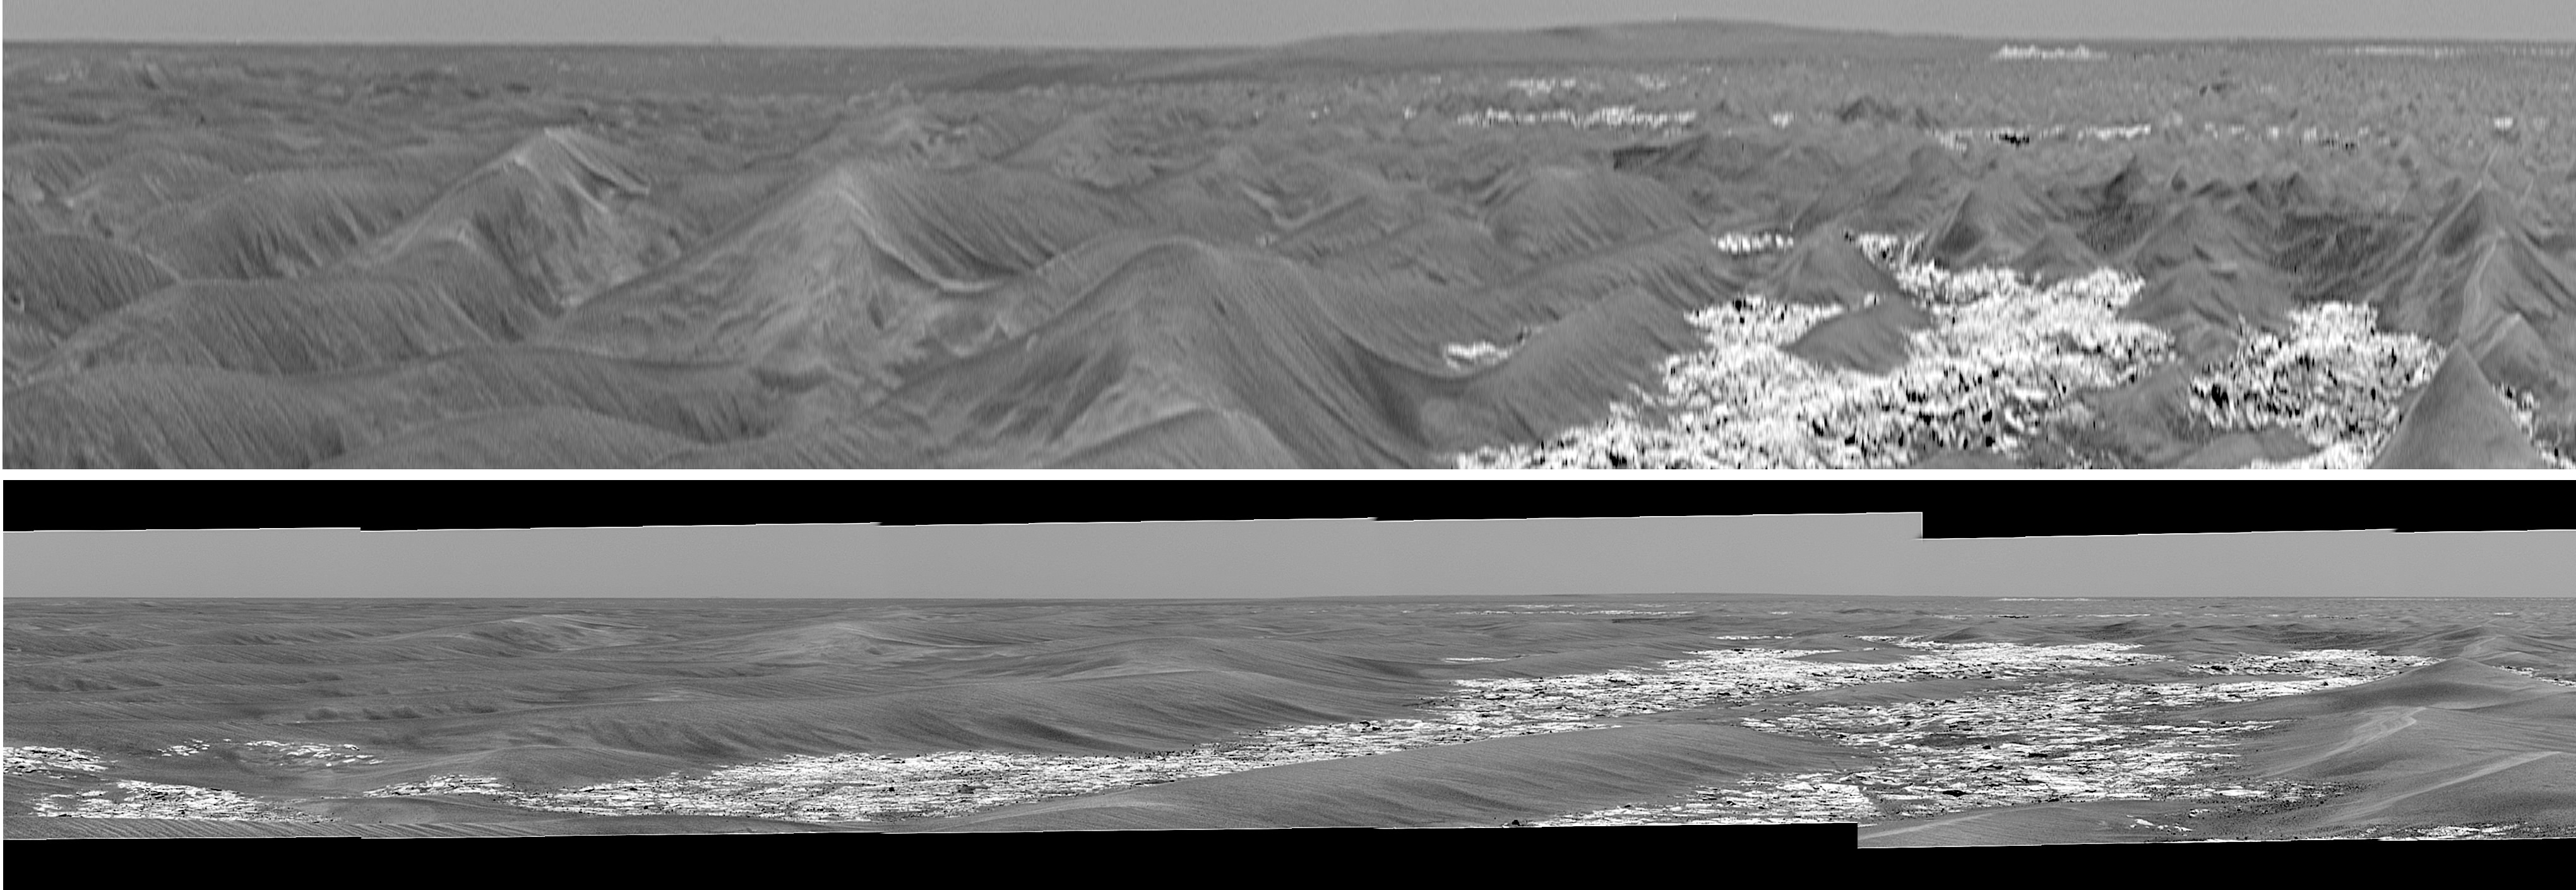

Stretched View Showing ‘Victoria’

Stretched View Showing ‘Victoria’

This pair of images from the panoramic camera on NASA’s Mars Exploration Rover Opportunity served as initial confirmation that the two-year-old rover is within sight of “Victoria Crater,” which it has been approaching for more than a year. Engineers on the rover team were unsure whether Opportunity would make it as far as Victoria, but scientists hoped for the chance to study such a large crater with their roving geologist. Victoria Crater is 800 meters (nearly half a mile) in diameter, about six times wider than “Endurance Crater,” where Opportunity spent several months in 2004 examining rock layers affected by ancient water.

When scientists using orbital data calculated that they should be able to detect Victoria’s rim in rover images, they scrutinized frames taken in the direction of the crater by the panoramic camera. To positively characterize the subtle horizon profile of the crater and some of the features leading up to it, researchers created a vertically-stretched image (top) from a mosaic of regular frames from the panoramic camera (bottom), taken on Opportunity’s 804th Martian day (April 29, 2006).

The stretched image makes mild nearby dunes look like more threatening peaks, but that is only a result of the exaggerated vertical dimension. This vertical stretch technique was first applied to Viking Lander 2 panoramas by Philip Stooke, of the University of Western Ontario, Canada, to help locate the lander with respect to orbiter images. Vertically stretching the image allows features to be more readily identified by the Mars Exploration Rover science team.

The bright white dot near the horizon to the right of center (barely visible without labeling or zoom-in) is thought to be a light-toned outcrop on the far wall of the crater, suggesting that the rover can see over the low rim of Victoria. In figure 1, the northeast and southeast rims are labeled in bright green. Finally, the light purple lines and arrow highlight a small crater.

Credit: NASA/JPL-Caltech/MSSS/Cornell University